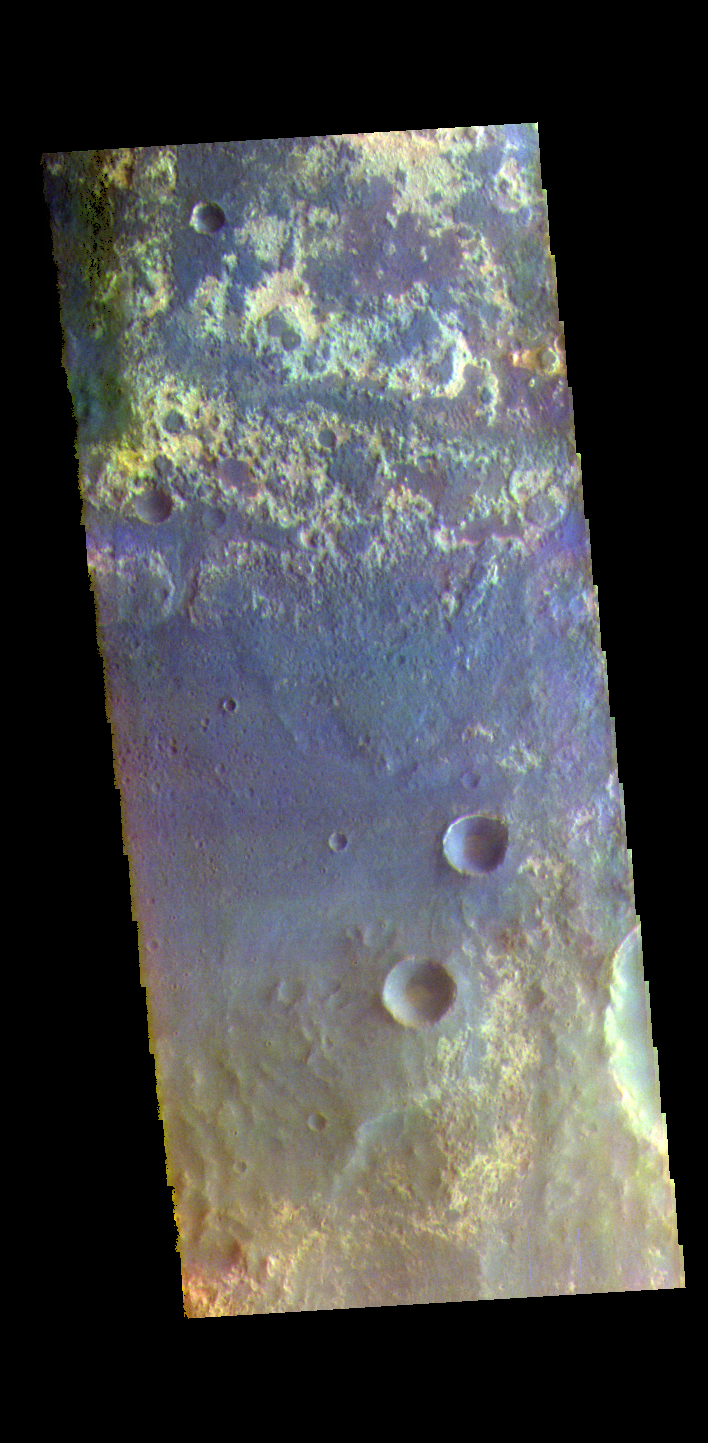

Arabia Terra – False Color

The THEMIS VIS camera contains 5 filters. The data from different filters can be combined in multiple ways to create a false color image. These false color images may reveal subtle variations of the surface not easily identified in a single band image. Today’s false color image shows part of Arabia Terra near Mawrth Vallis and Oyama Crater.

Credit: NASA/JPL-Caltech/ASU